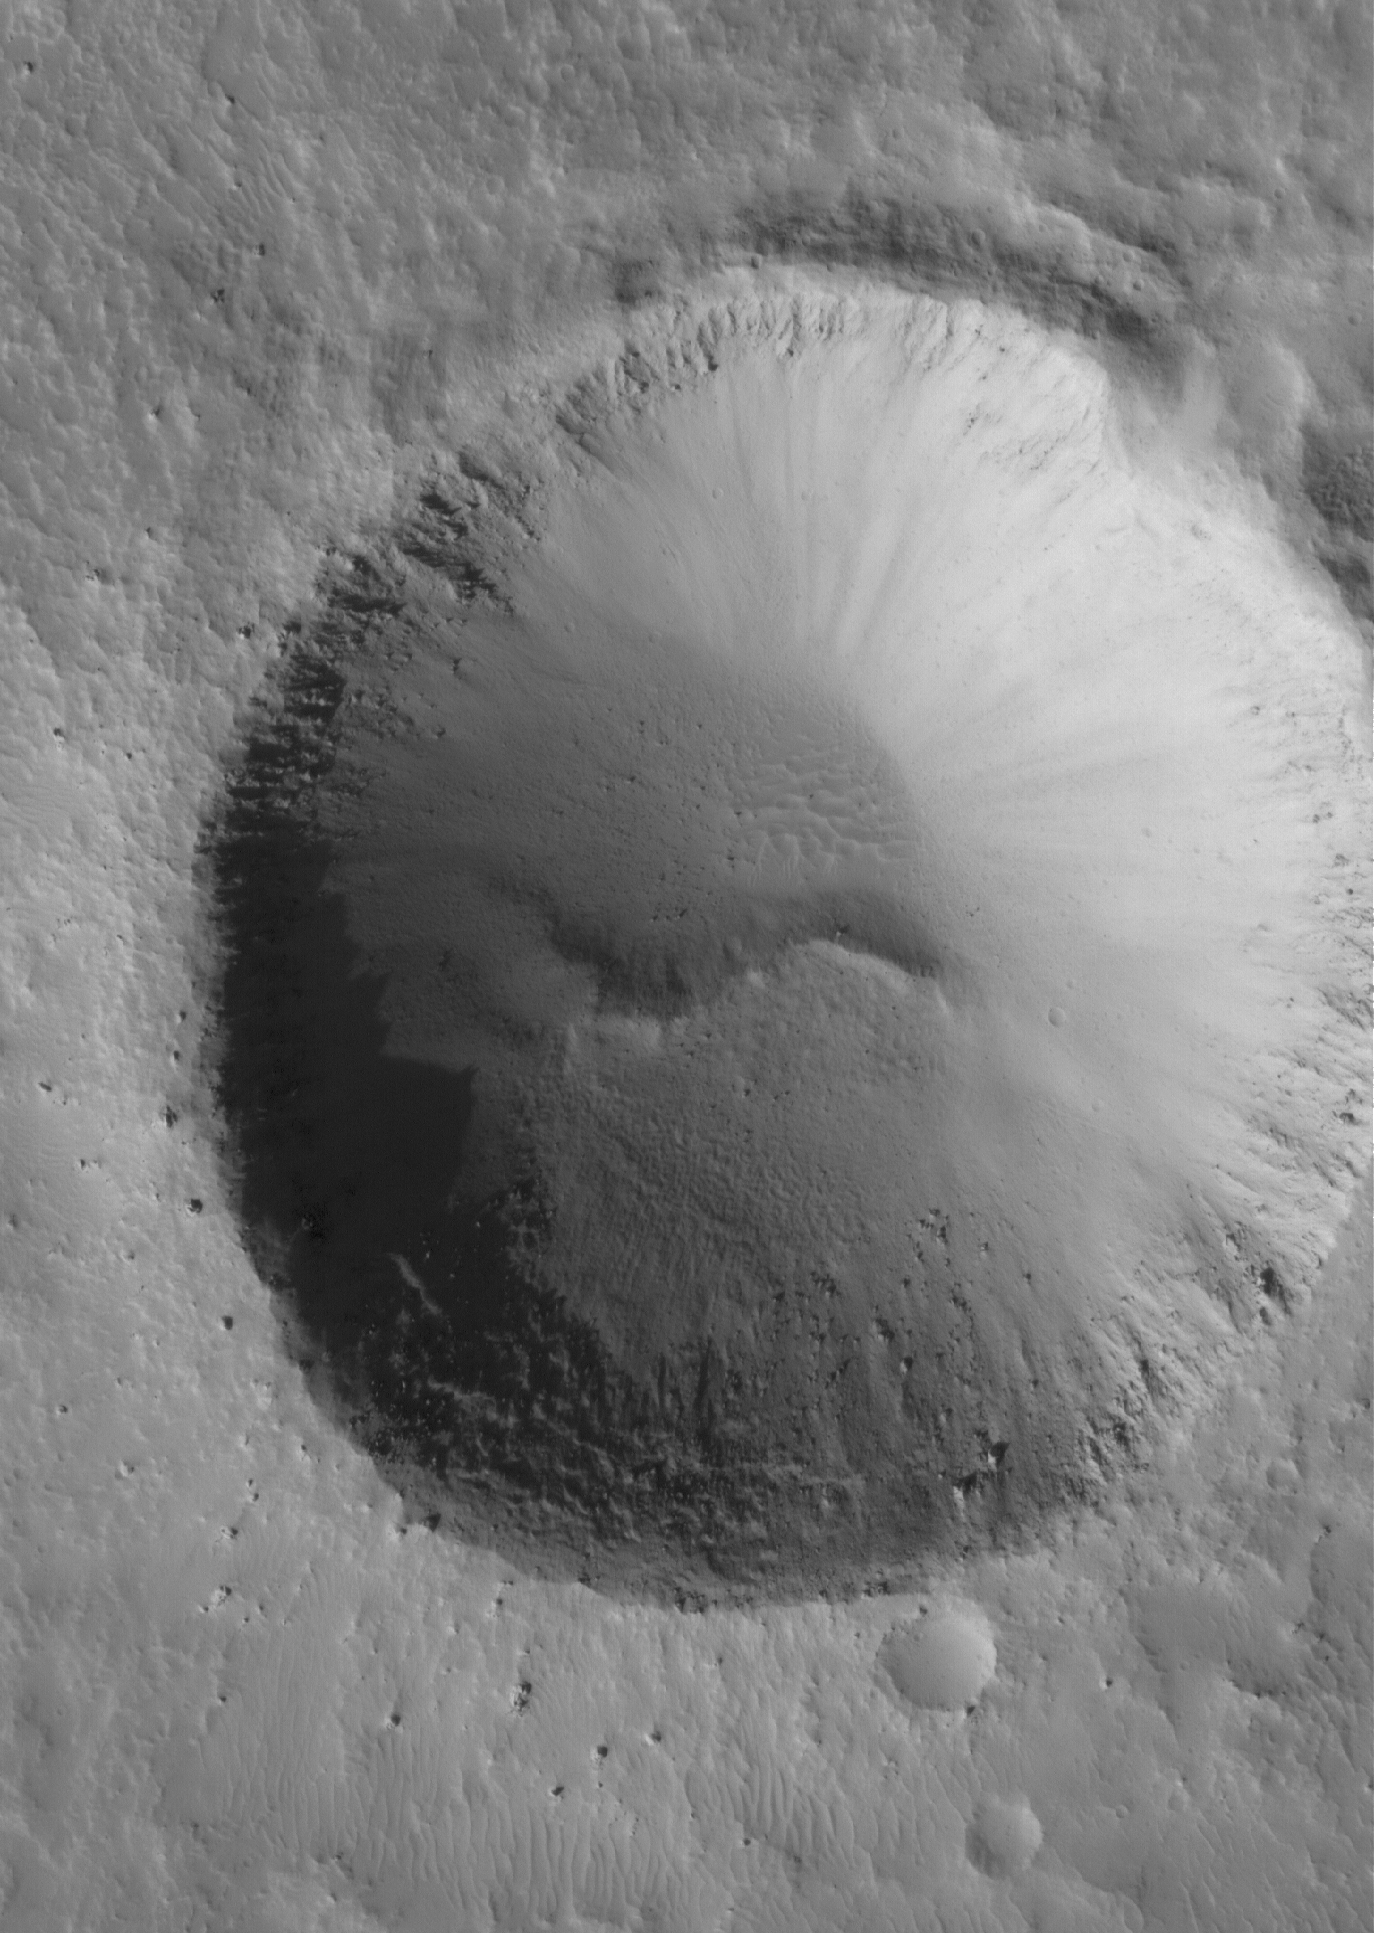

Bouldery Impact

12 June 2005
This Mars Global Surveyor (MGS) Mars Orbiter Camera (MOC) image shows an impact crater with large boulders along its rim. The crater is located in Tempe Terra.

Location near: 36.6°N, 88.9°W
Image width: ~3 km (~1.9 mi
Illumination from: lower left
Season: Northern Autumn

Credit: NASA/JPL/Malin Space Science Systems